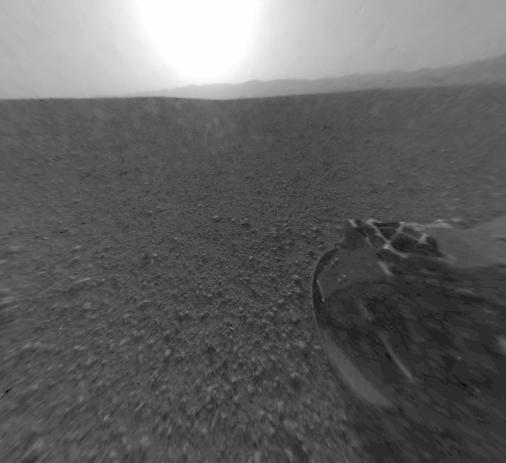

Curiosity’s Rear View, Linearized

This is a version of one of the first images taken by a rear Hazard-Avoidance camera on NASA’s Curiosity rover, which landed on Mars the evening of Aug. 5 PDT (morning of Aug. 6 EDT). It was taken through a “fisheye” wide-angle lens but has been “linearized” so that the horizon looks flat rather than curved. The image has also been cropped. The fisheye version is available at PIA15973. It is one-half of full resolution.Part of the rim of Gale Crater, which is a feature the size of Connecticut and Rhode Island combined, stretches from the top middle to the top right of the image. One of the rover’s wheels can be seen at bottom right.As planned, the rover’s early engineering images are low resolution.

Credit: NASA/JPL-Caltech